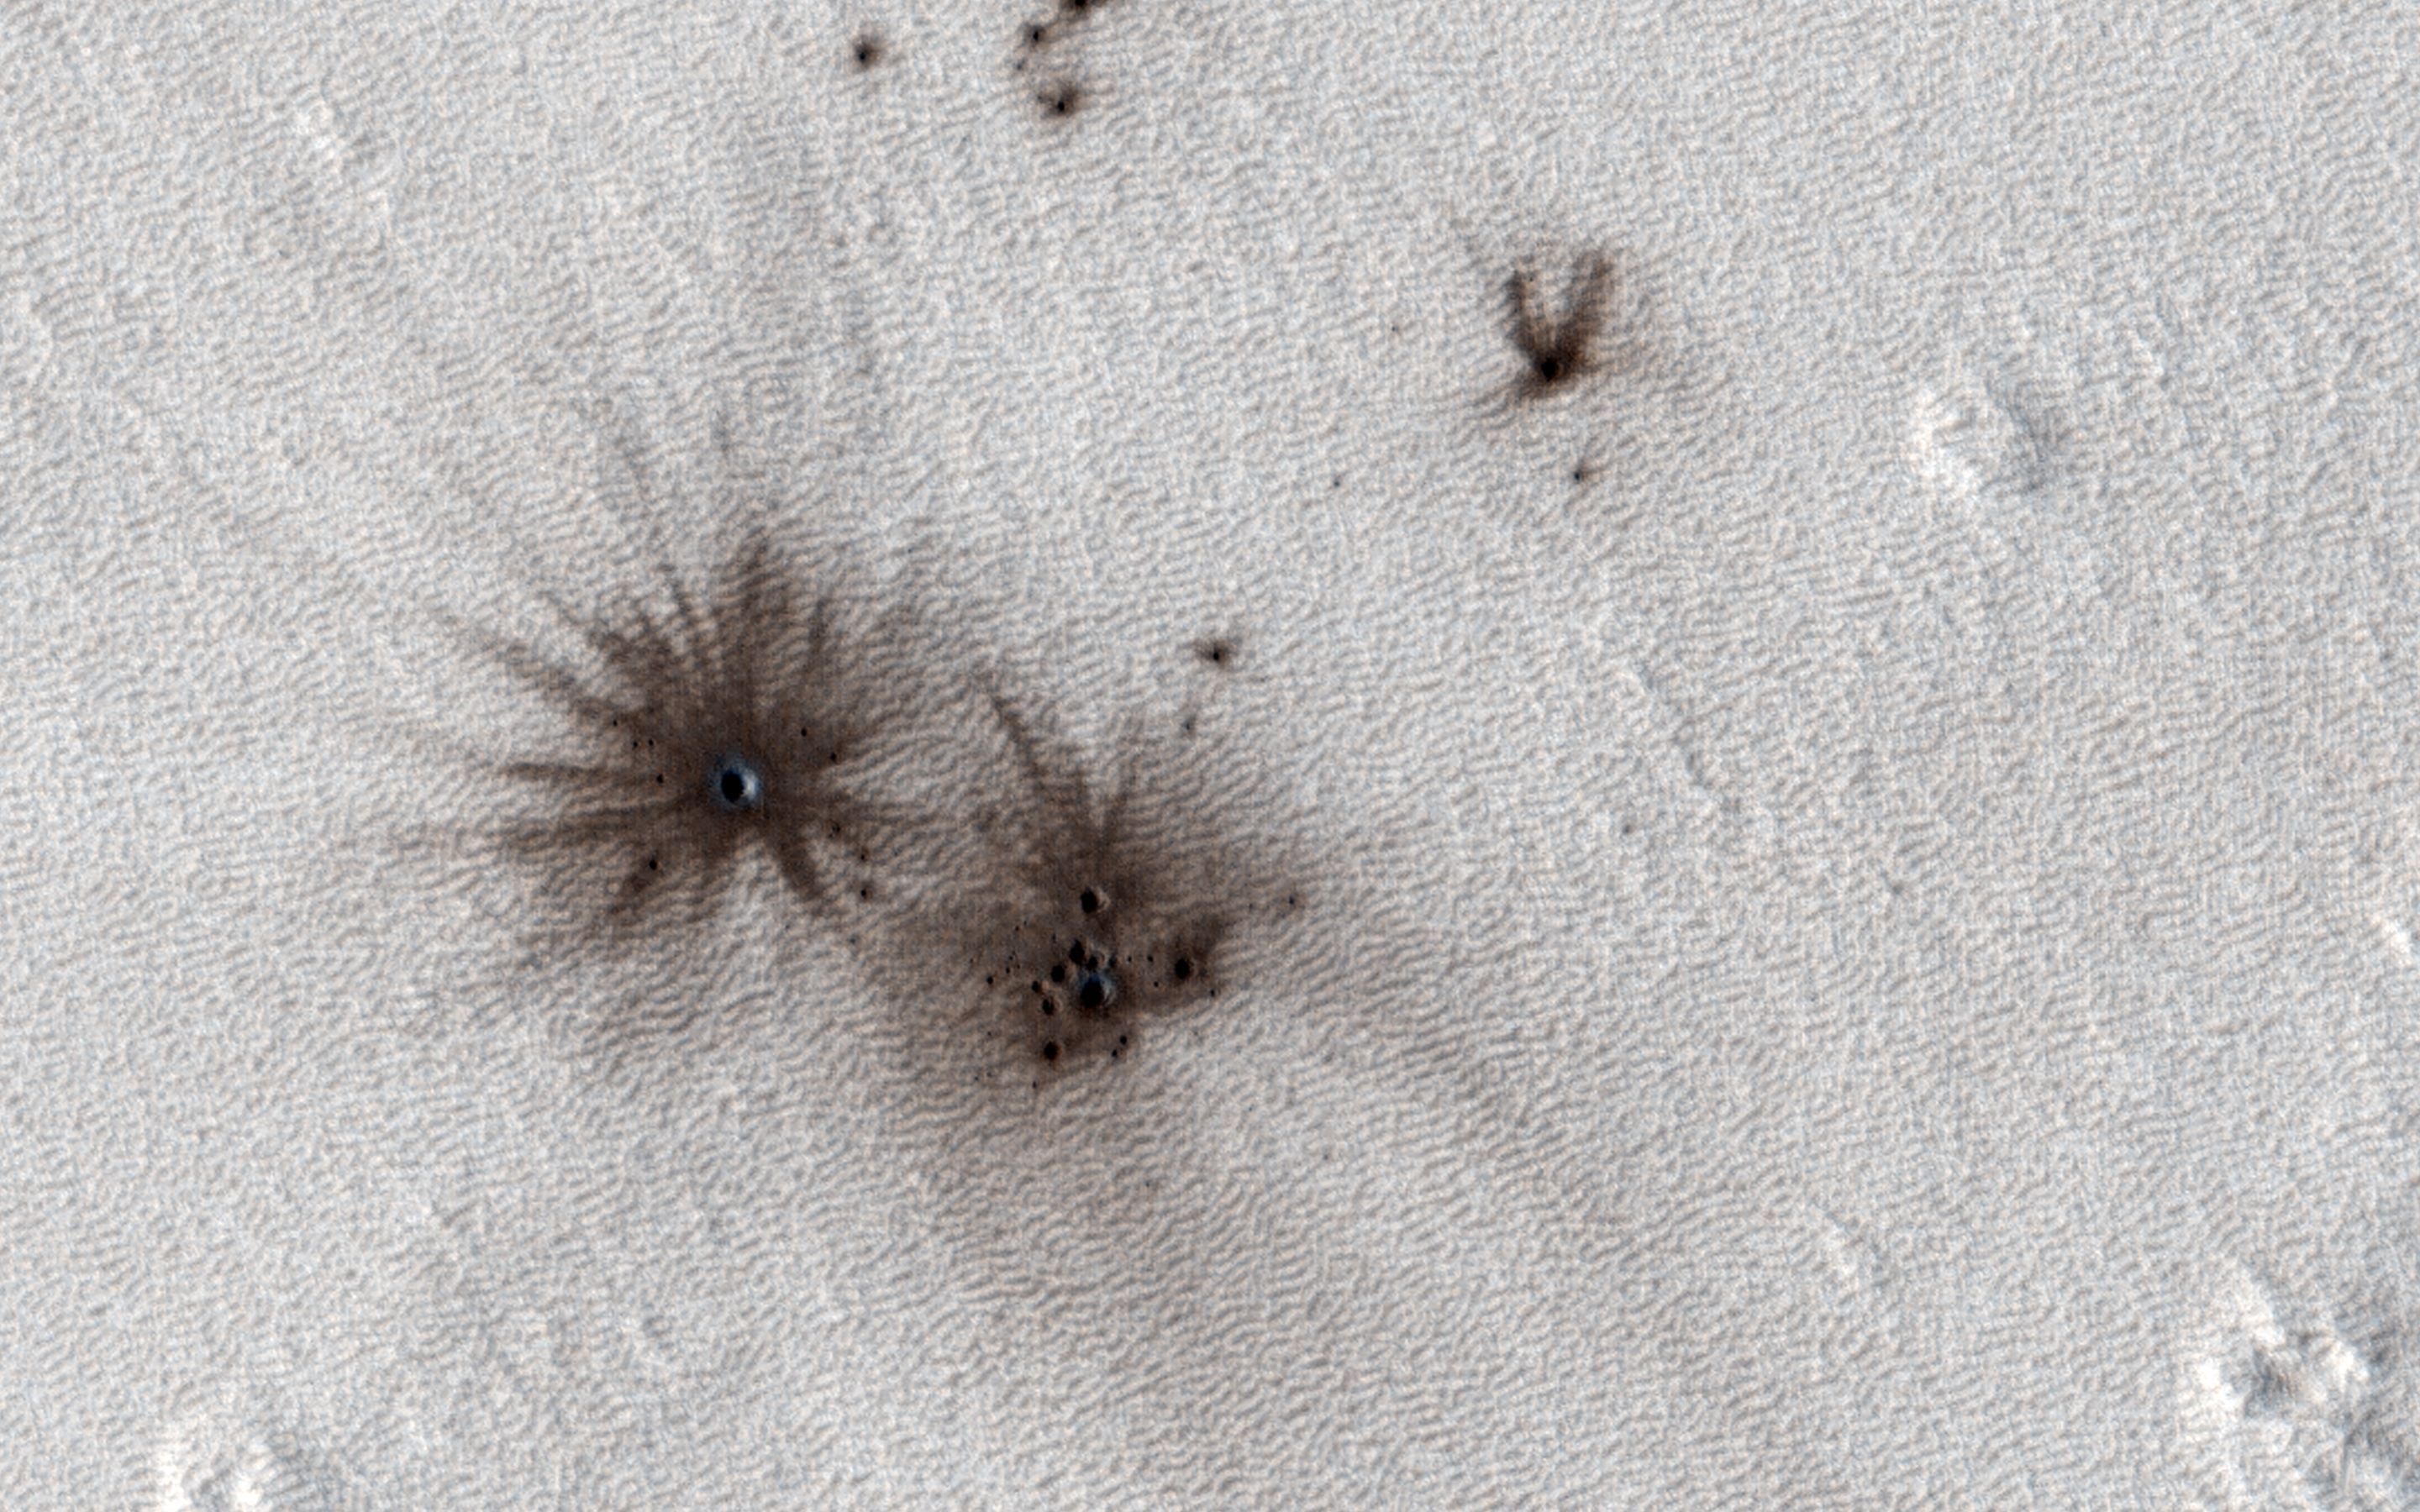

Mars Atmosphere Fights Back!

HiRISE and the Context Camera (CTX, also on board the Mars Reconnaissance Orbiter) are always on the lookout for new impact craters. New impacts can be identified by comparing images of the same region taken at different times (typically years apart) and looking for visual clues of recent impacts.

CTX is more adept at identifying new impacts because of its larger and repeated surface coverage, but HiRISE allows us to study those impacts in higher resolution. In this image, we can see multiple dark spots corresponding to numerous new craters. We can also identify a slightly larger crater, and a number of smaller ones, particularly in a cluster next to it. That clustering gives us the first indication that these craters were formed in a single event.

As the impactor was falling towards Mars, the friction with the atmosphere led to the body fragmenting into smaller pieces shortly before striking the surface creating this notable pattern.

The map is projected here at a scale of 25 centimeters (9.8 inches) per pixel. (The original image scale is 26.9 centimeters [10.6 inches] per pixel [with 1 x 1 binning]; objects on the order of 81 centimeters [31.9 inches] across are resolved.) North is up.

The University of Arizona, in Tucson, operates HiRISE, which was built by Ball Aerospace & Technologies Corp., in Boulder, Colorado. NASA’s Jet Propulsion Laboratory, a division of Caltech in Pasadena, California, manages the Mars Reconnaissance Orbiter Project for NASA’s Science Mission Directorate, Washington.

Credit: NASA/JPL-Caltech/University of Arizona